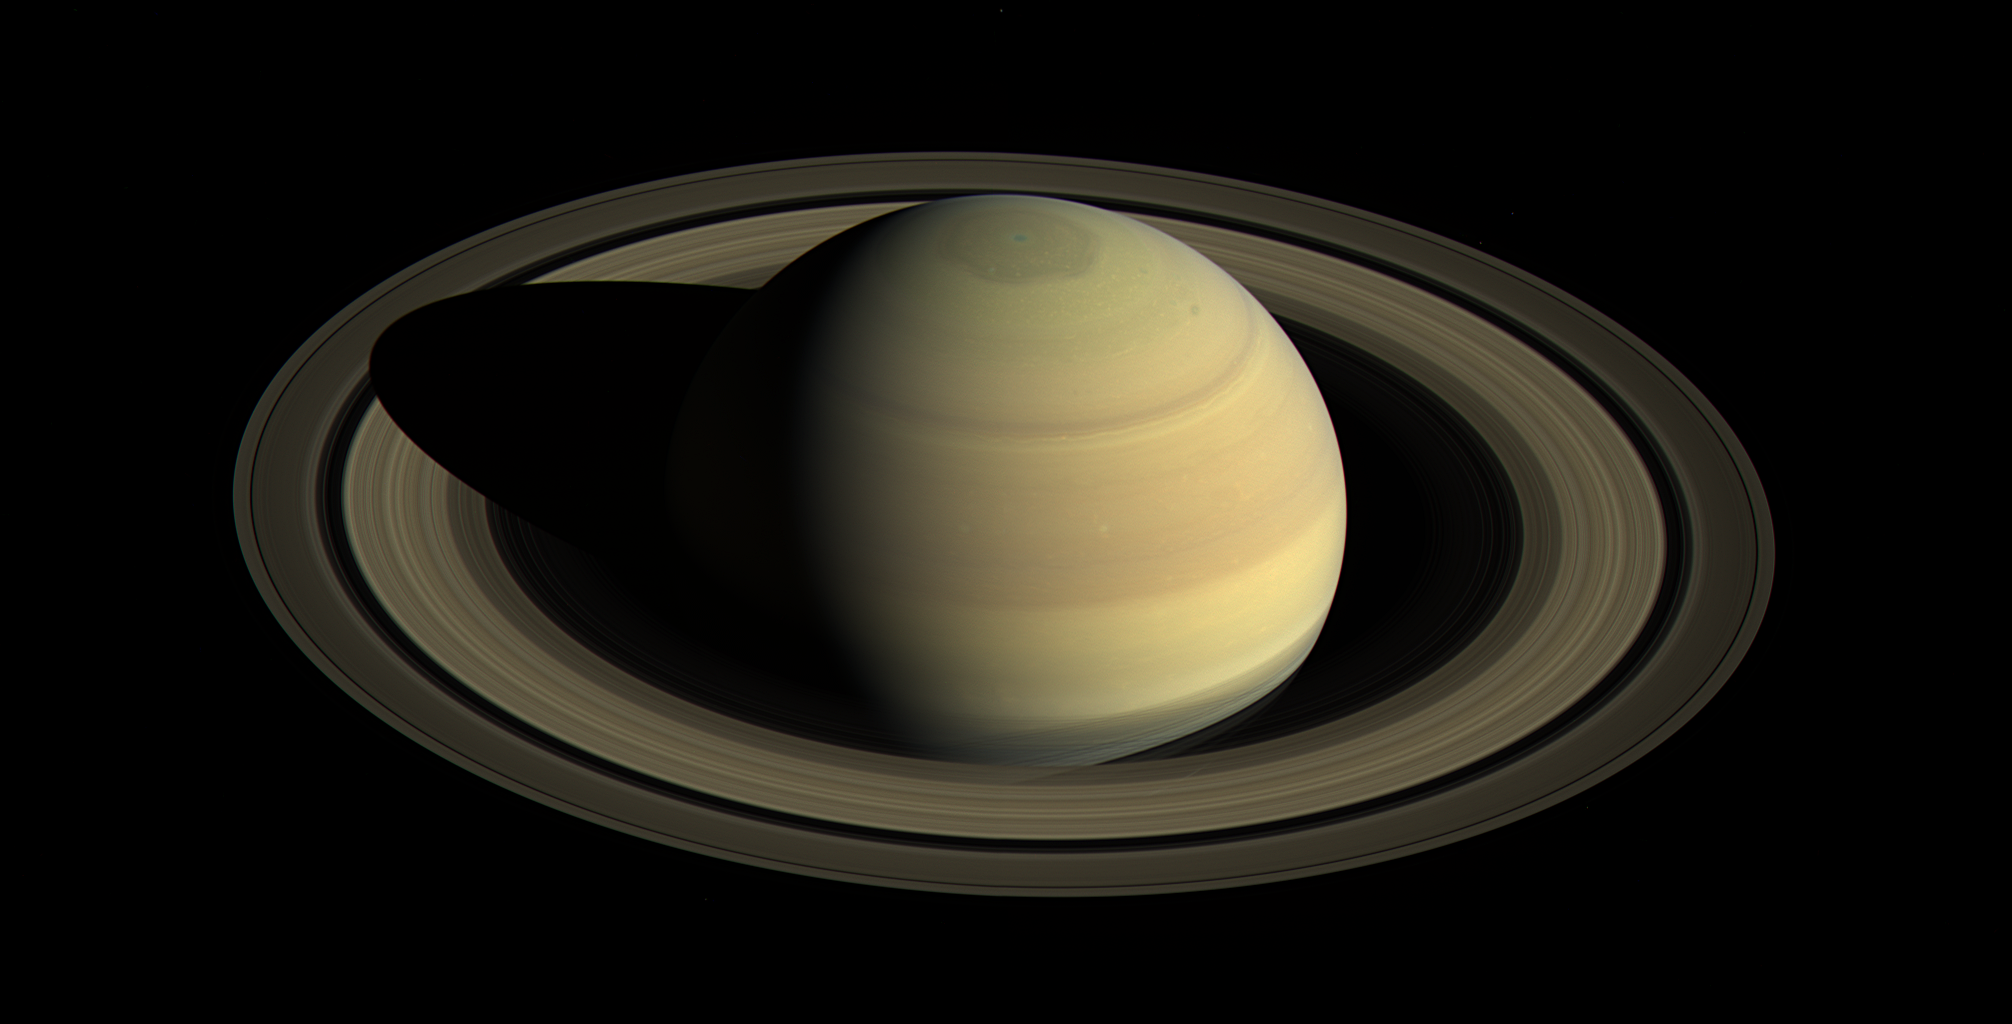

Saturn, Approaching Northern Summer

Since NASA’s Cassini spacecraft arrived at Saturn in mid-2004, the planet’s appearance has changed greatly. The shifting angle of sunlight as the seasons march forward has illuminated the giant hexagon-shaped jet stream around the north polar region, and the subtle bluish hues seen earlier in the mission have continued to fade. Earlier views obtained in 2004 and 2009 (see PIA06077 and PIA11667) demonstrate how drastically the illumination has changed.

This view shows Saturn’s northern hemisphere in 2016, as that part of the planet nears its northern hemisphere summer solstice in May 2017. Saturn’s year is nearly 30 Earth years long, and during its long time there, Cassini has observed winter and spring in the north, and summer and fall in the south. The spacecraft will complete its mission just after northern summer solstice, having observed long-term changes in the planet’s winds, temperatures, clouds and chemistry.

Cassini scanned across the planet and its rings on April 25, 2016, capturing three sets of red, green and blue images to cover this entire scene showing the planet and the main rings. The images were obtained using Cassini’s wide-angle camera at a distance of approximately 1.9 million miles (3 million kilometers) from Saturn and at an elevation of about 30 degrees above the ring plane. The view looks toward the sunlit side of the rings from a sun-Saturn-spacecraft angle, or phase angle, of 55 degrees. Image scale on Saturn is about 111 miles (178 kilometers) per pixel.

The exposures used to make this mosaic were obtained just prior to the beginning of a 44-hour movie sequence (see PIA21047).

The Cassini mission is a cooperative project of NASA, ESA (the European Space Agency) and the Italian Space Agency. The Jet Propulsion Laboratory, a division of the California Institute of Technology in Pasadena, manages the mission for NASA’s Science Mission Directorate, Washington. The Cassini orbiter and its two onboard cameras were designed, developed and assembled at JPL. The imaging operations center is based at the Space Science Institute in Boulder, Colorado.

Credit: NASA/JPL-Caltech/Space Science Institute